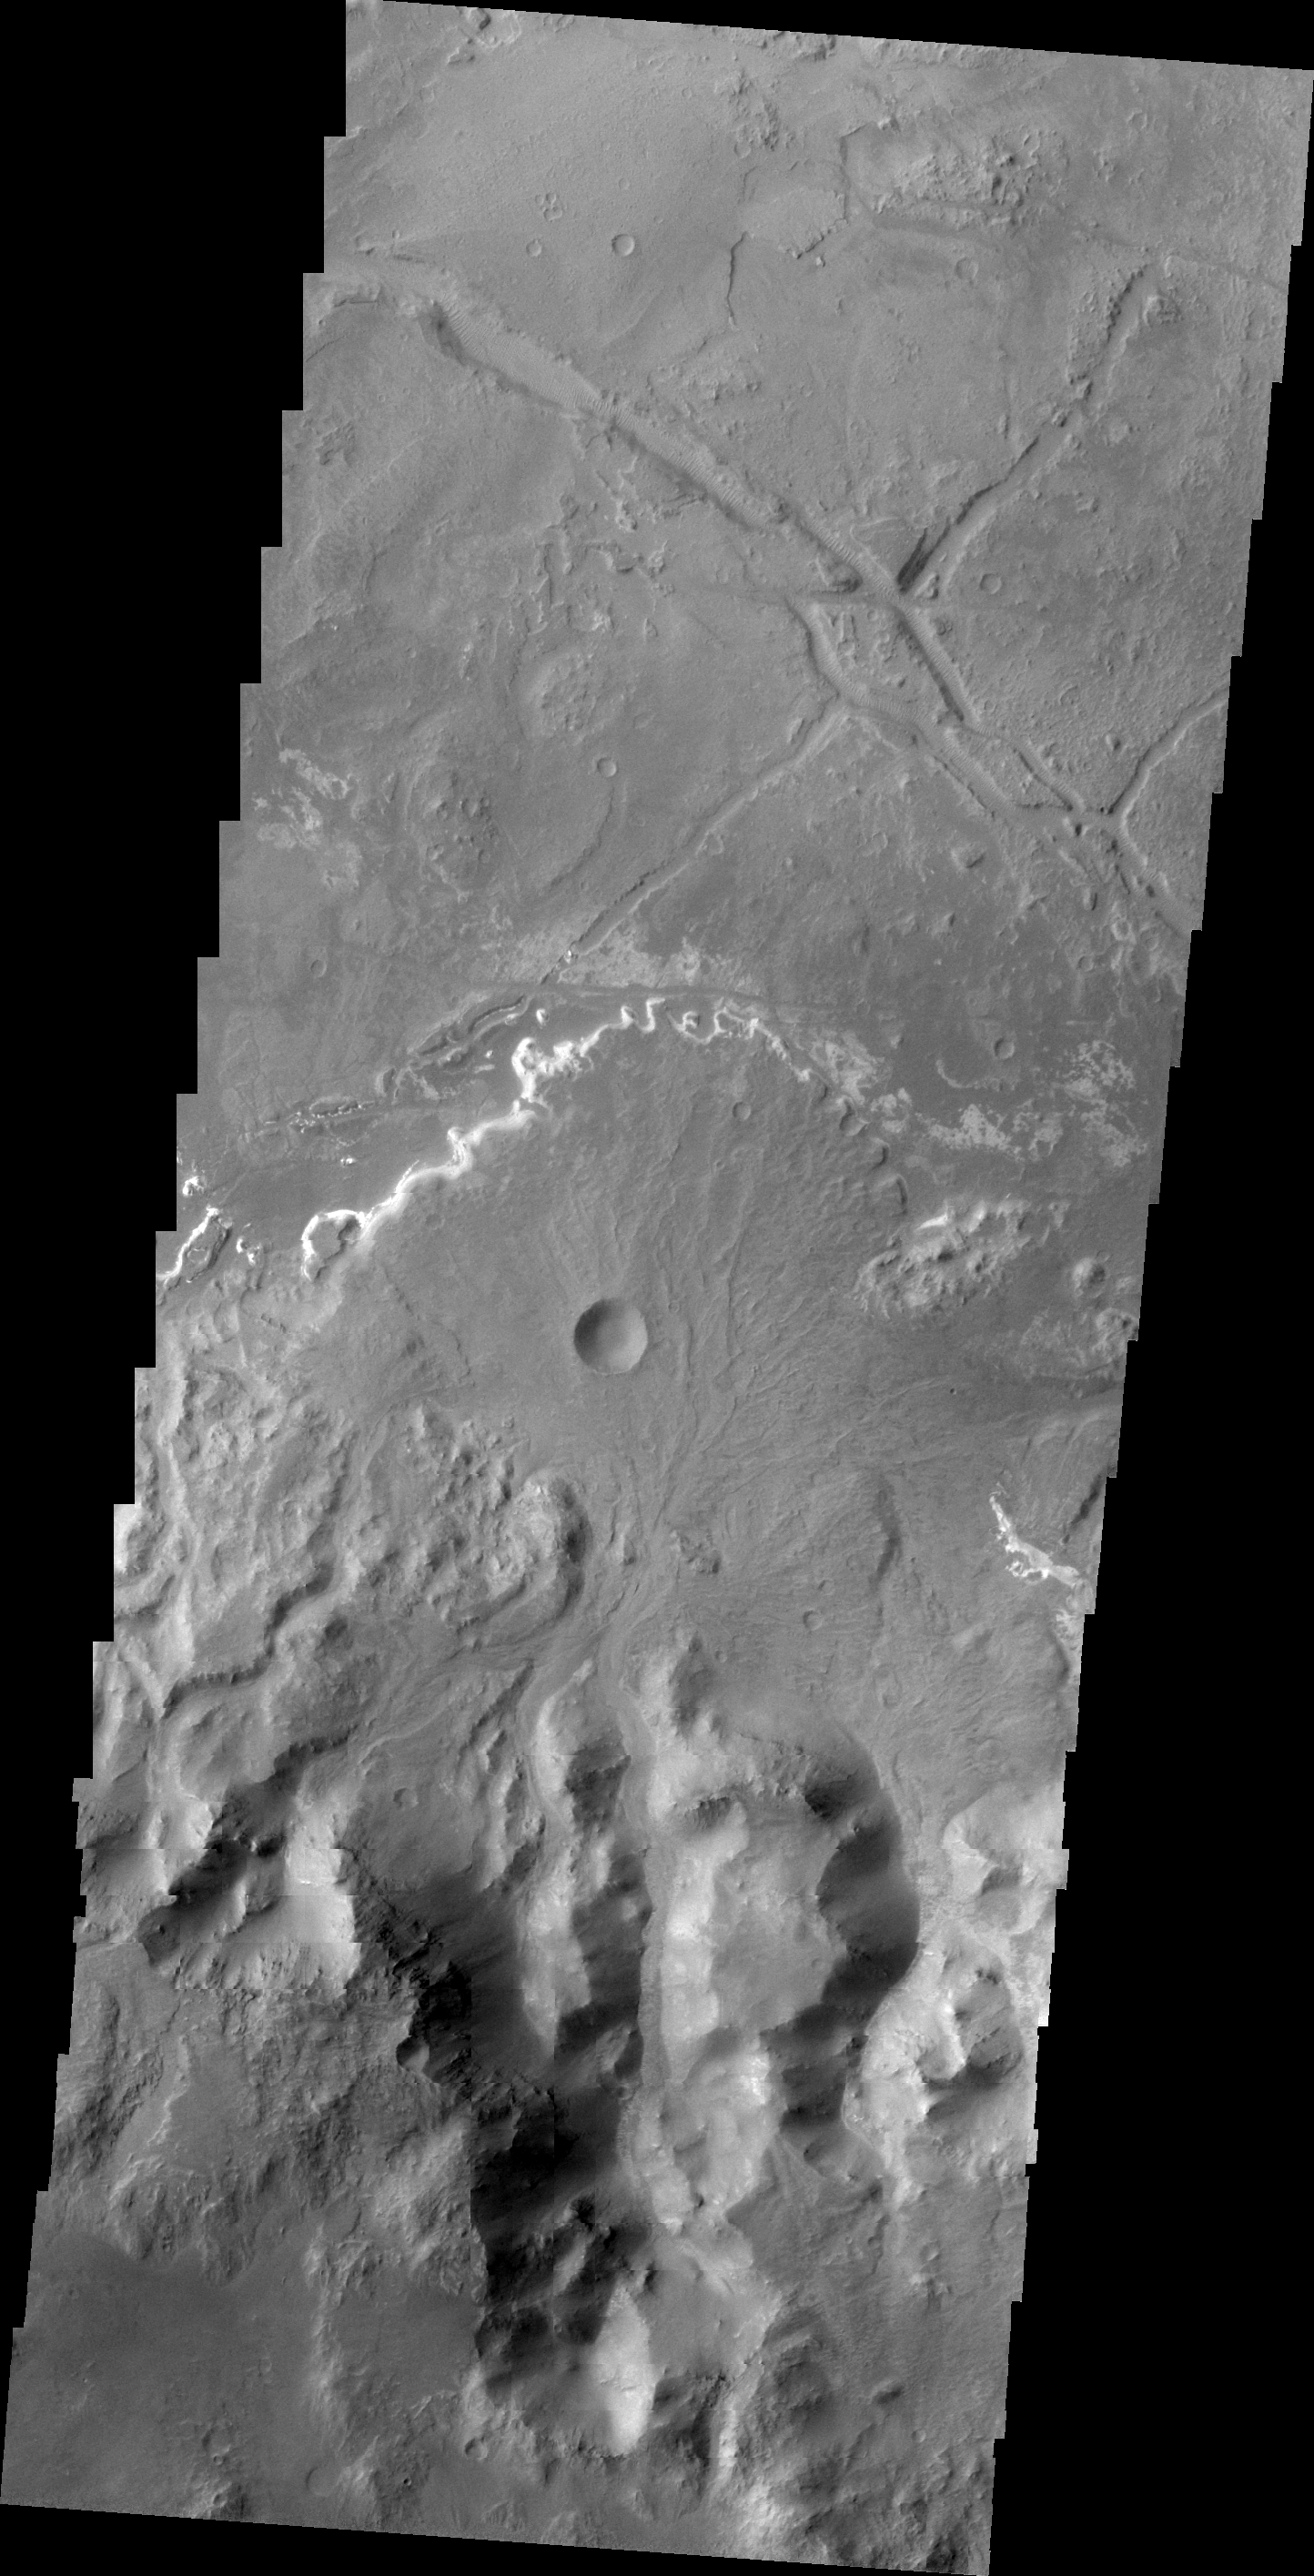

Holden Crater Delta

This VIS image shows a delta deposit on the floor of Holden Crater. This delta was formed by small channels dissecting the rim of the crater, rather than the influx of material from Uzboi Vallis.

Image information: VIS instrument. Latitude -26.9N, Longitude 325.6E. 20 meter/pixel resolution.

Please see the THEMIS Data Citation Note for details on crediting THEMIS images.

Note: this THEMIS visual image has not been radiometrically nor geometrically calibrated for this preliminary release. An empirical correction has been performed to remove instrumental effects. A linear shift has been applied in the cross-track and down-track direction to approximate spacecraft and planetary motion. Fully calibrated and geometrically projected images will be released through the Planetary Data System in accordance with Project policies at a later time.

NASA’s Jet Propulsion Laboratory manages the 2001 Mars Odyssey mission for NASA’s Office of Space Science, Washington, D.C. The Thermal Emission Imaging System (THEMIS) was developed by Arizona State University, Tempe, in collaboration with Raytheon Santa Barbara Remote Sensing. The THEMIS investigation is led by Dr. Philip Christensen at Arizona State University. Lockheed Martin Astronautics, Denver, is the prime contractor for the Odyssey project, and developed and built the orbiter. Mission operations are conducted jointly from Lockheed Martin and from JPL, a division of the California Institute of Technology in Pasadena.

Credit: NASA/JPL/ASU